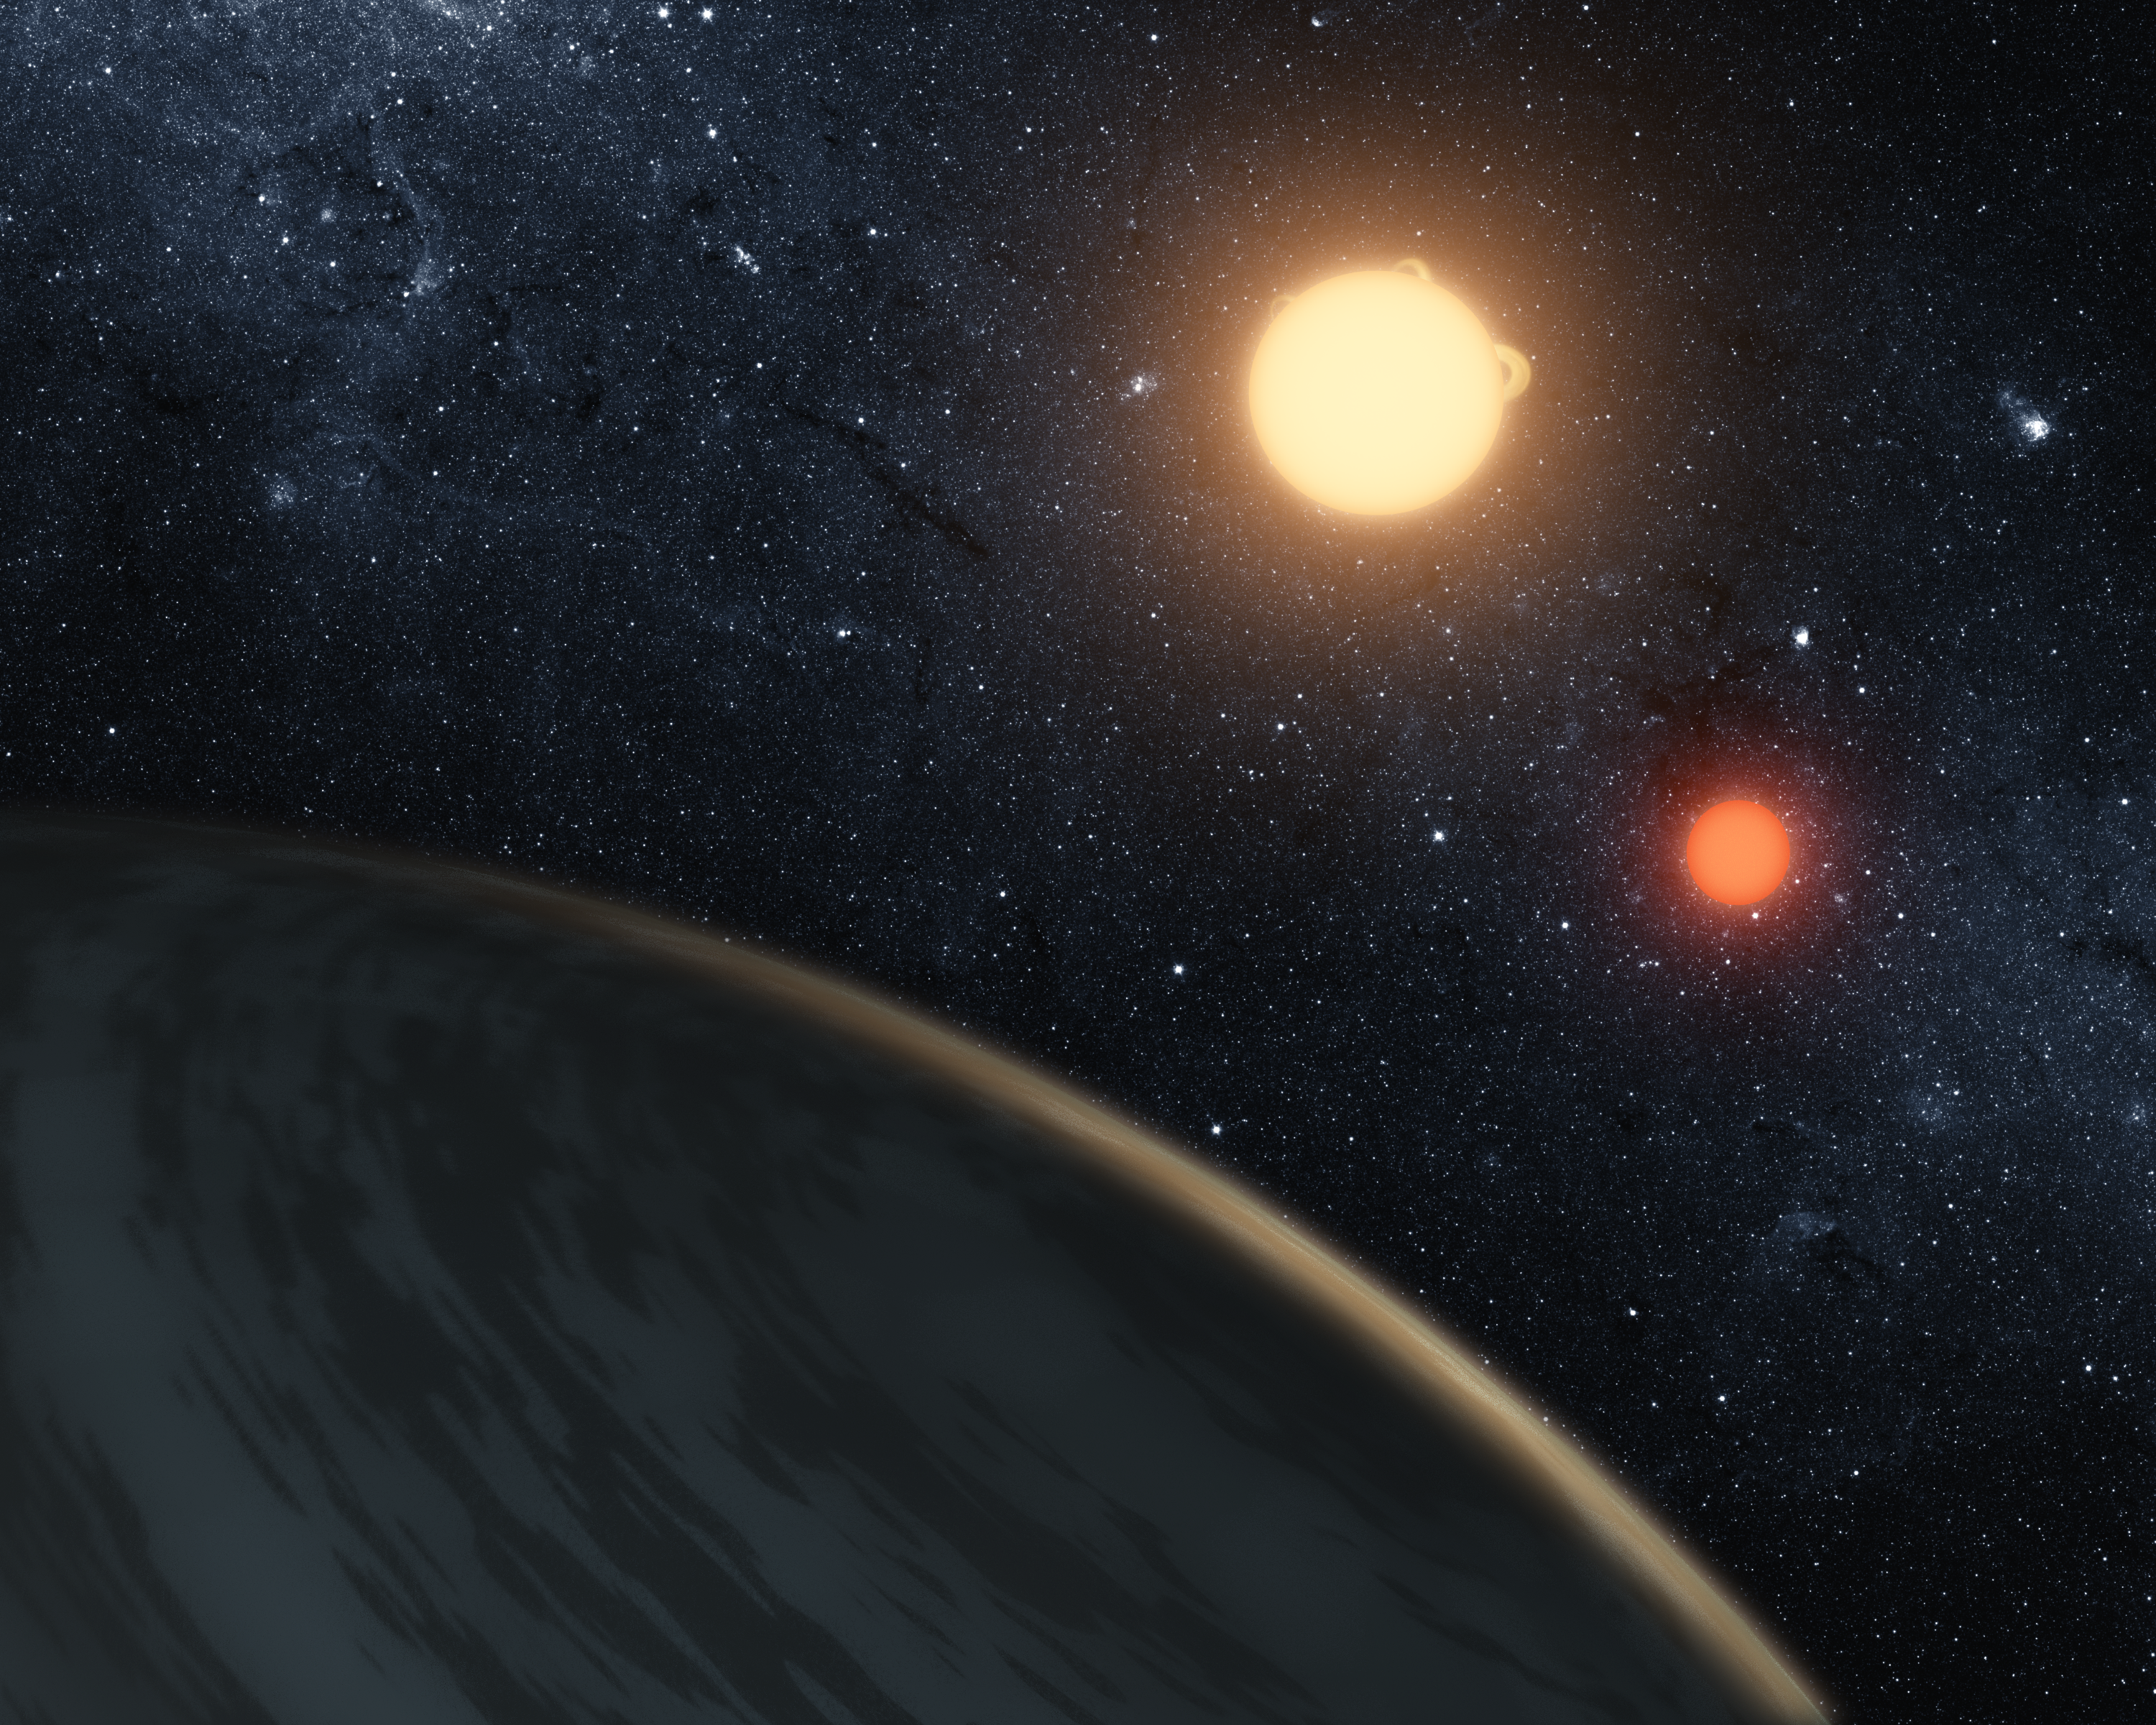

Three Eclipsing Bodies (Artist Concept)

This artist’s movie illustrates Kepler-16b, the first directly detected circumbinary planet, which is a planet that orbits two stars. The movie begins by showing the gaseous surface of the rotating planet then pans out to show the stars it orbits.

The two orbiting stars regularly eclipse each other, as seen from our point of view on Earth. The planet also eclipses, or transits, each star, and Kepler data from these planetary transits allowed the size, density and mass of the planet to be extremely well determined. The fact that the orbits of the stars and the planet align within a degree of each other indicate that the planet formed within the same circumbinary disk that the stars formed within, rather than being captured later by the two stars.

NASA’s Kepler telescope discovered the planet by observing it cross in front of, or transit, the pair of stars from our point of view on Earth. The stars can also be detected eclipsing each other. Stellar eclipses are shown here, as well as the transits of the planet across both stars.

Such events allow astronomers to measure the sizes of the stars and the planet with extreme accuracy. Kepler-16b is one of the most accurately measured planets outside our solar system, with a size (radius) of 0.7538 that of Jupiter; a mass of 0.333 that of Jupiter (about the mass of Saturn), and a density of 0.964 grams per cubic centimeter. The planet is cold, lying just beyond the “habitable zone” of its star, and is made up of about half gaseous material with a rocky core.

The largest star in the Kepler-16b system is a bit smaller than our sun (about 69 percent of its mass), and the smaller star, called a red dwarf, is even lower in mass (about 20 percent of the sun’s mass).

Credit: NASA/JPL-Caltech